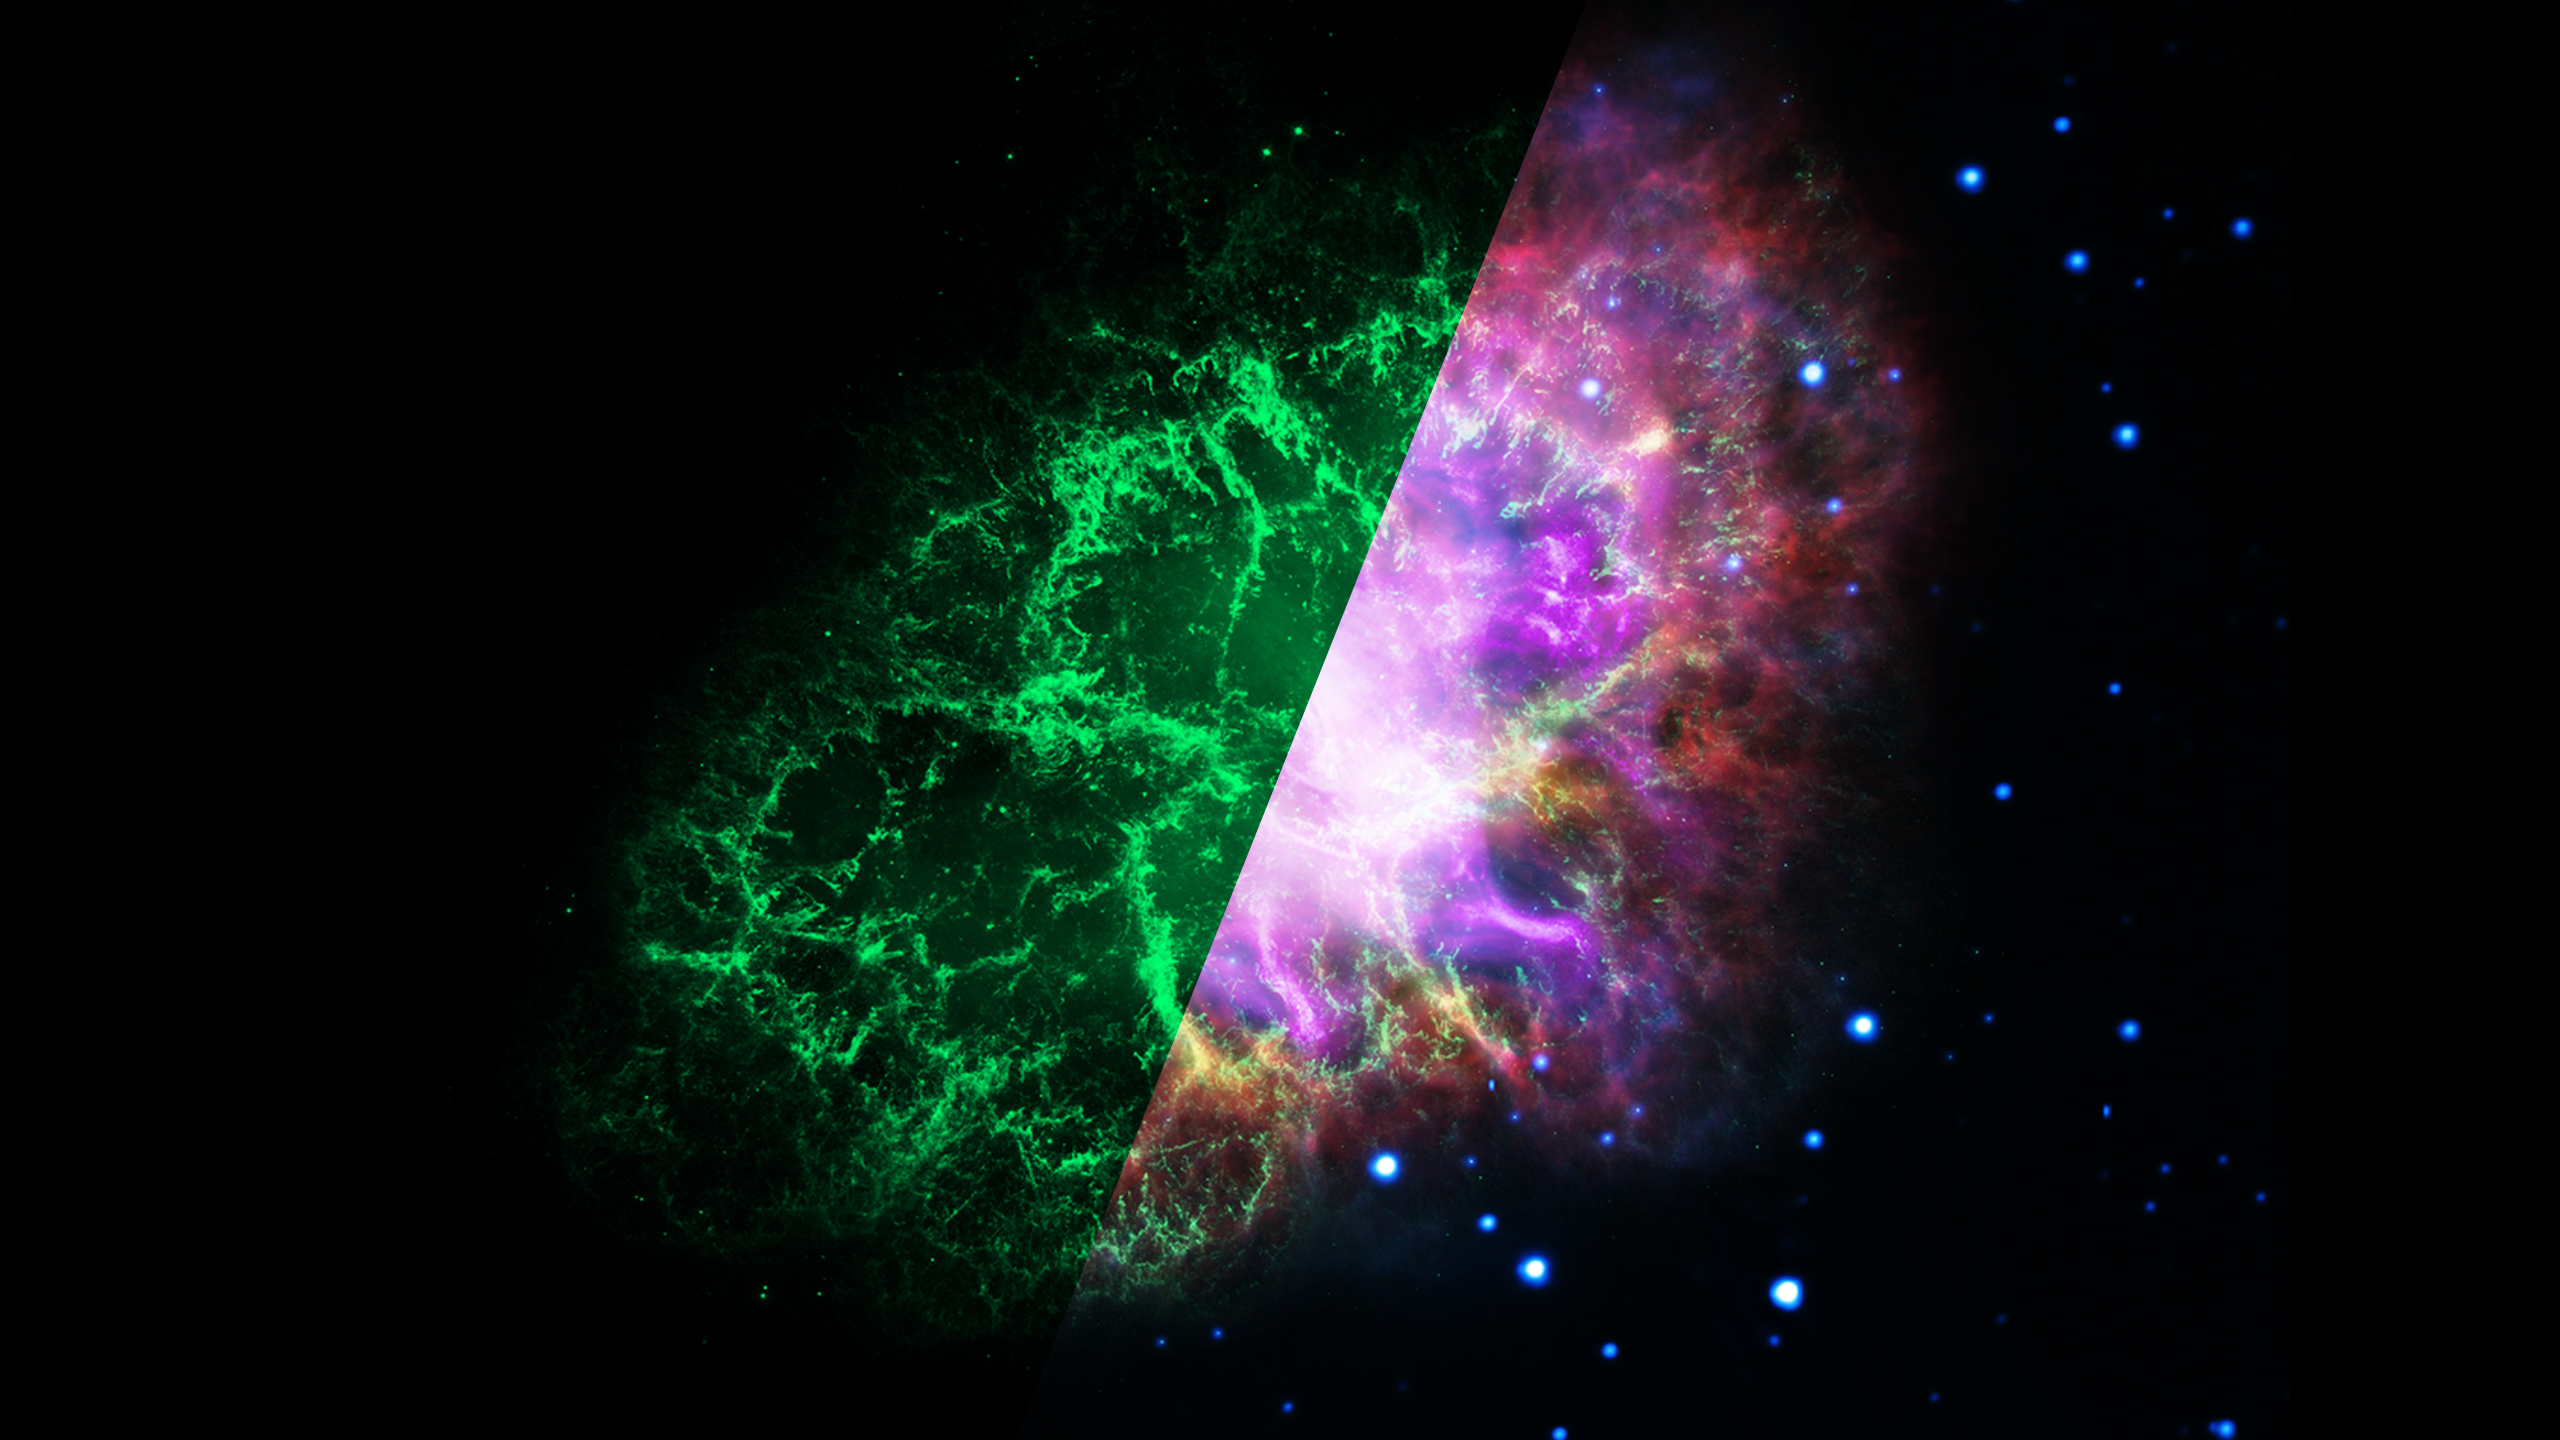

Infrared Universe: The Crab Nebula

The Crab Nebula, the result of a bright supernova explosion seen by Chinese and other astronomers in the year 1054, is 6,500 light-years from Earth. At its center is a super-dense neutron star, rotating once every 33 milliseconds, shooting out rotating lighthouse-like beams of radio waves and light—a pulsar (the bright dot at image center). The nebula’s intricate shape is caused by a complex interplay of the pulsar, a fast-moving wind of particles coming from the pulsar, and material originally ejected by the supernova explosion and by the star itself before the explosion.

Radio: The neutron star’s fierce “wind” of charged particles energized the nebula, causing it to emit the radio waves (in red) captured by the Very Large Array.

Infrared: The Spitzer Space Telescope image (shown in yellow) includes the glow of dust particles absorbing ultraviolet and visible light, and re-radiating at lower energies (longer wavelengths) in the infrared.
Credit: JPL, Caltech

Optical: The Hubble Space Telescope image (shown in green) offers a very sharp view of hot filamentary structures that permeate this nebula.
Credit: STScI

Ultraviolet: The XMM-Newton data (in blue) features a cloud of electrons, and highlights the background stars since they have the strongest signal in the ultraviolet-light exposure.
Credit: NASA, ESA

X-ray: The Very Large Array data (in purple) also captures the energetic cloud of electrons driven by a rapidly rotating neutron star, or pulsar, at its core.
Credit: CXC

About the Infrared Universe Collection
The human eye can only see visible light, but objects give off a variety of wavelengths of light. To see an object as it truly exists, we would ideally look at its appearance through the full range of the electromagnetic spectrum. Telescopes show us objects as they appear emitting different energies of light, with each wavelength conveying unique information about the object. The Webb Space Telescope will study infrared light from celestial objects with much greater clarity and sensitivity than ever before. Explore the Infrared Universe. Adapted from Cool Cosmos by IPAC, with additional contributions from Bruno Merin and Miguel Merin (Pludo).

Credit: Video: NASA, ESA, Gregory Bacon (STScI); Image: NRAO, AUI, NSF, NASA-JPL, Caltech, STScI, NASA, ESA, CXC